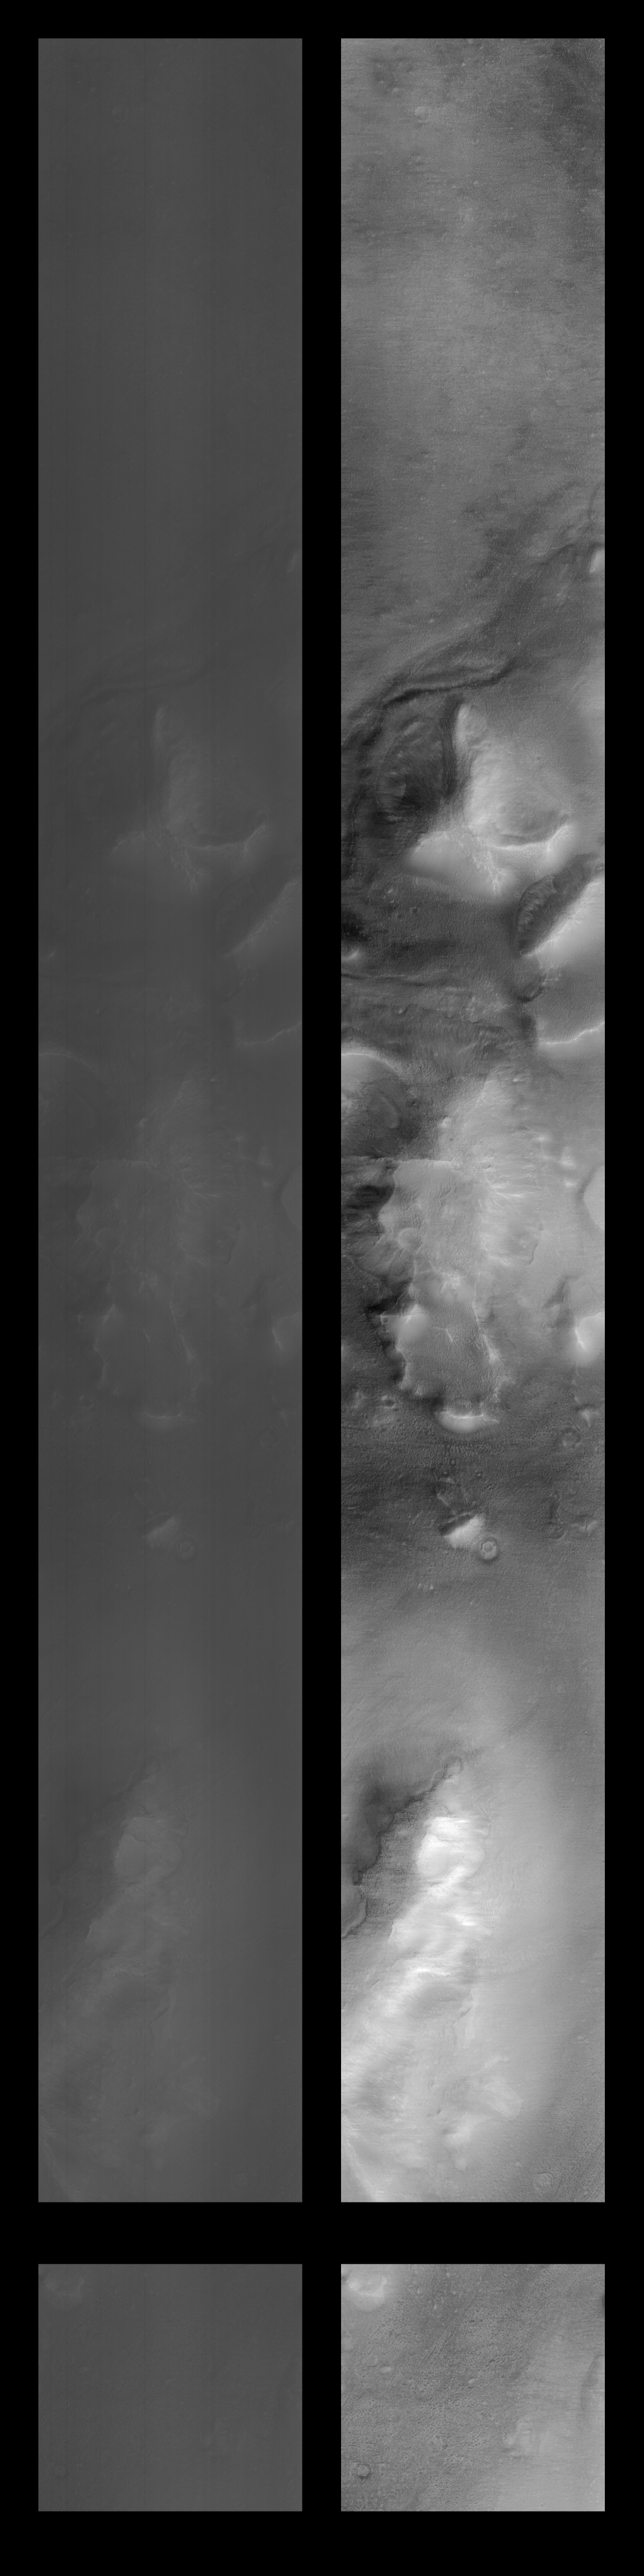

Cydonia Region – Pass #2

This image is a mosaic of the original data (at left) compared with the results of contrast enhancement (at right). The processing steps performed to create this image were:

A long, narrow high-pass filter is applied in a vertical orientation to help reduce some of the instrument signature. This signature is seen as the streaking that is noticeable in the original data. A long, narrow low-pass filter is applied in a horizontal orientation to help create an intensity average for the image. The results of these filtering operations are the stretched to approximate a Gaussian distribution. The results of the high-pass and low-pass processing steps are averaged together to form the final product. The image is flipped about the vertical axis to correct for the camera orientation. The original and processed data are placed together in a mosaic. The completed image is sized down by a factor of 2, with interpolation, to make the finished result more manageable.
Other information available for this image is the following:

Orbit: 239 Range: 331.07 km Resolution: 2.5 m/pixel Image dimensions: 1024 X 9600 pixels, 2.5 km x 24 km Line time: 0.35 msec Emission angle: 2.35 degrees Incidence angle: 66.77 degrees Phase angle: 68.81 degrees Scan rate: ~0.15 degree/sec Start time: periapsis + 375 sec Sequence submitted to JPL: Mon 04/13/98 16:40 PDT Image acquired by MOC: Tue 04/14/98 07:02:17 PDT Data retrieved from JPL: Tue 04/14/98 17:30 PDT

Credit: NASA/JPL/MSSS